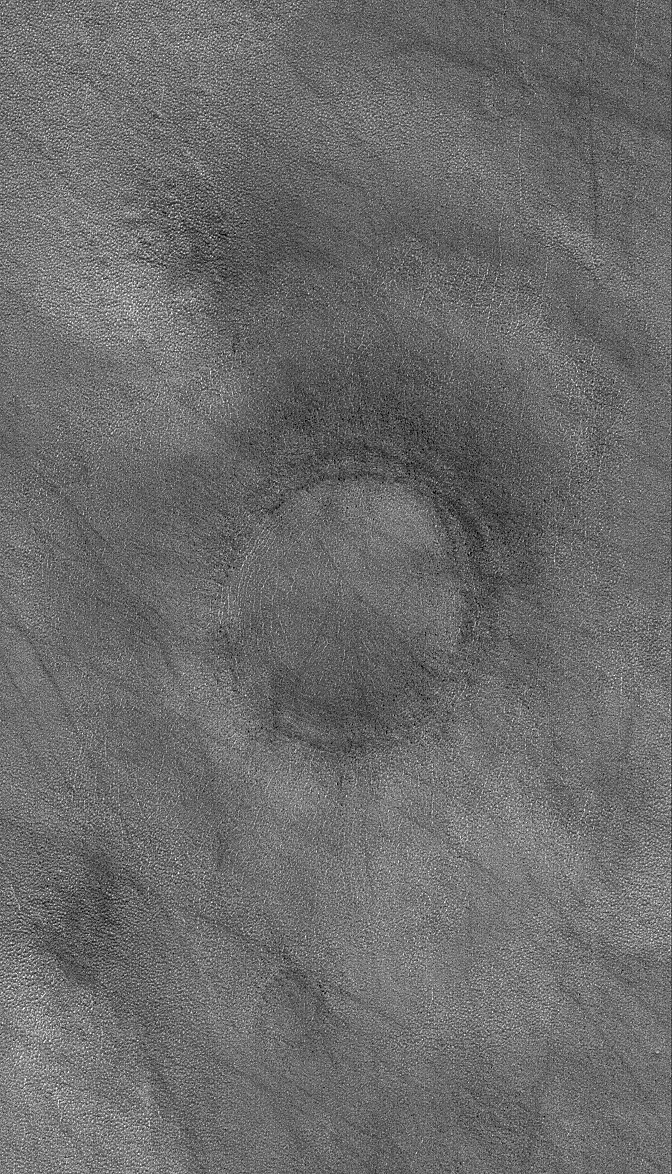

High Plains Ring

18 August 2006
This Mars Global Surveyor (MGS) Mars Orbiter Camera (MOC) image shows a ring marking the location of a nearly-filled, nearly-buried impact crater on the martian northern plains. Remnants of bright, seasonal frost occur in some polygonal cracks on the plain.

Location near: 62.9°N, 96.0°W
Image width: ~3 km (~1.9 mi)
Illumination from: lower left
Season: Northern Spring

Credit: NASA/JPL/Malin Space Science Systems